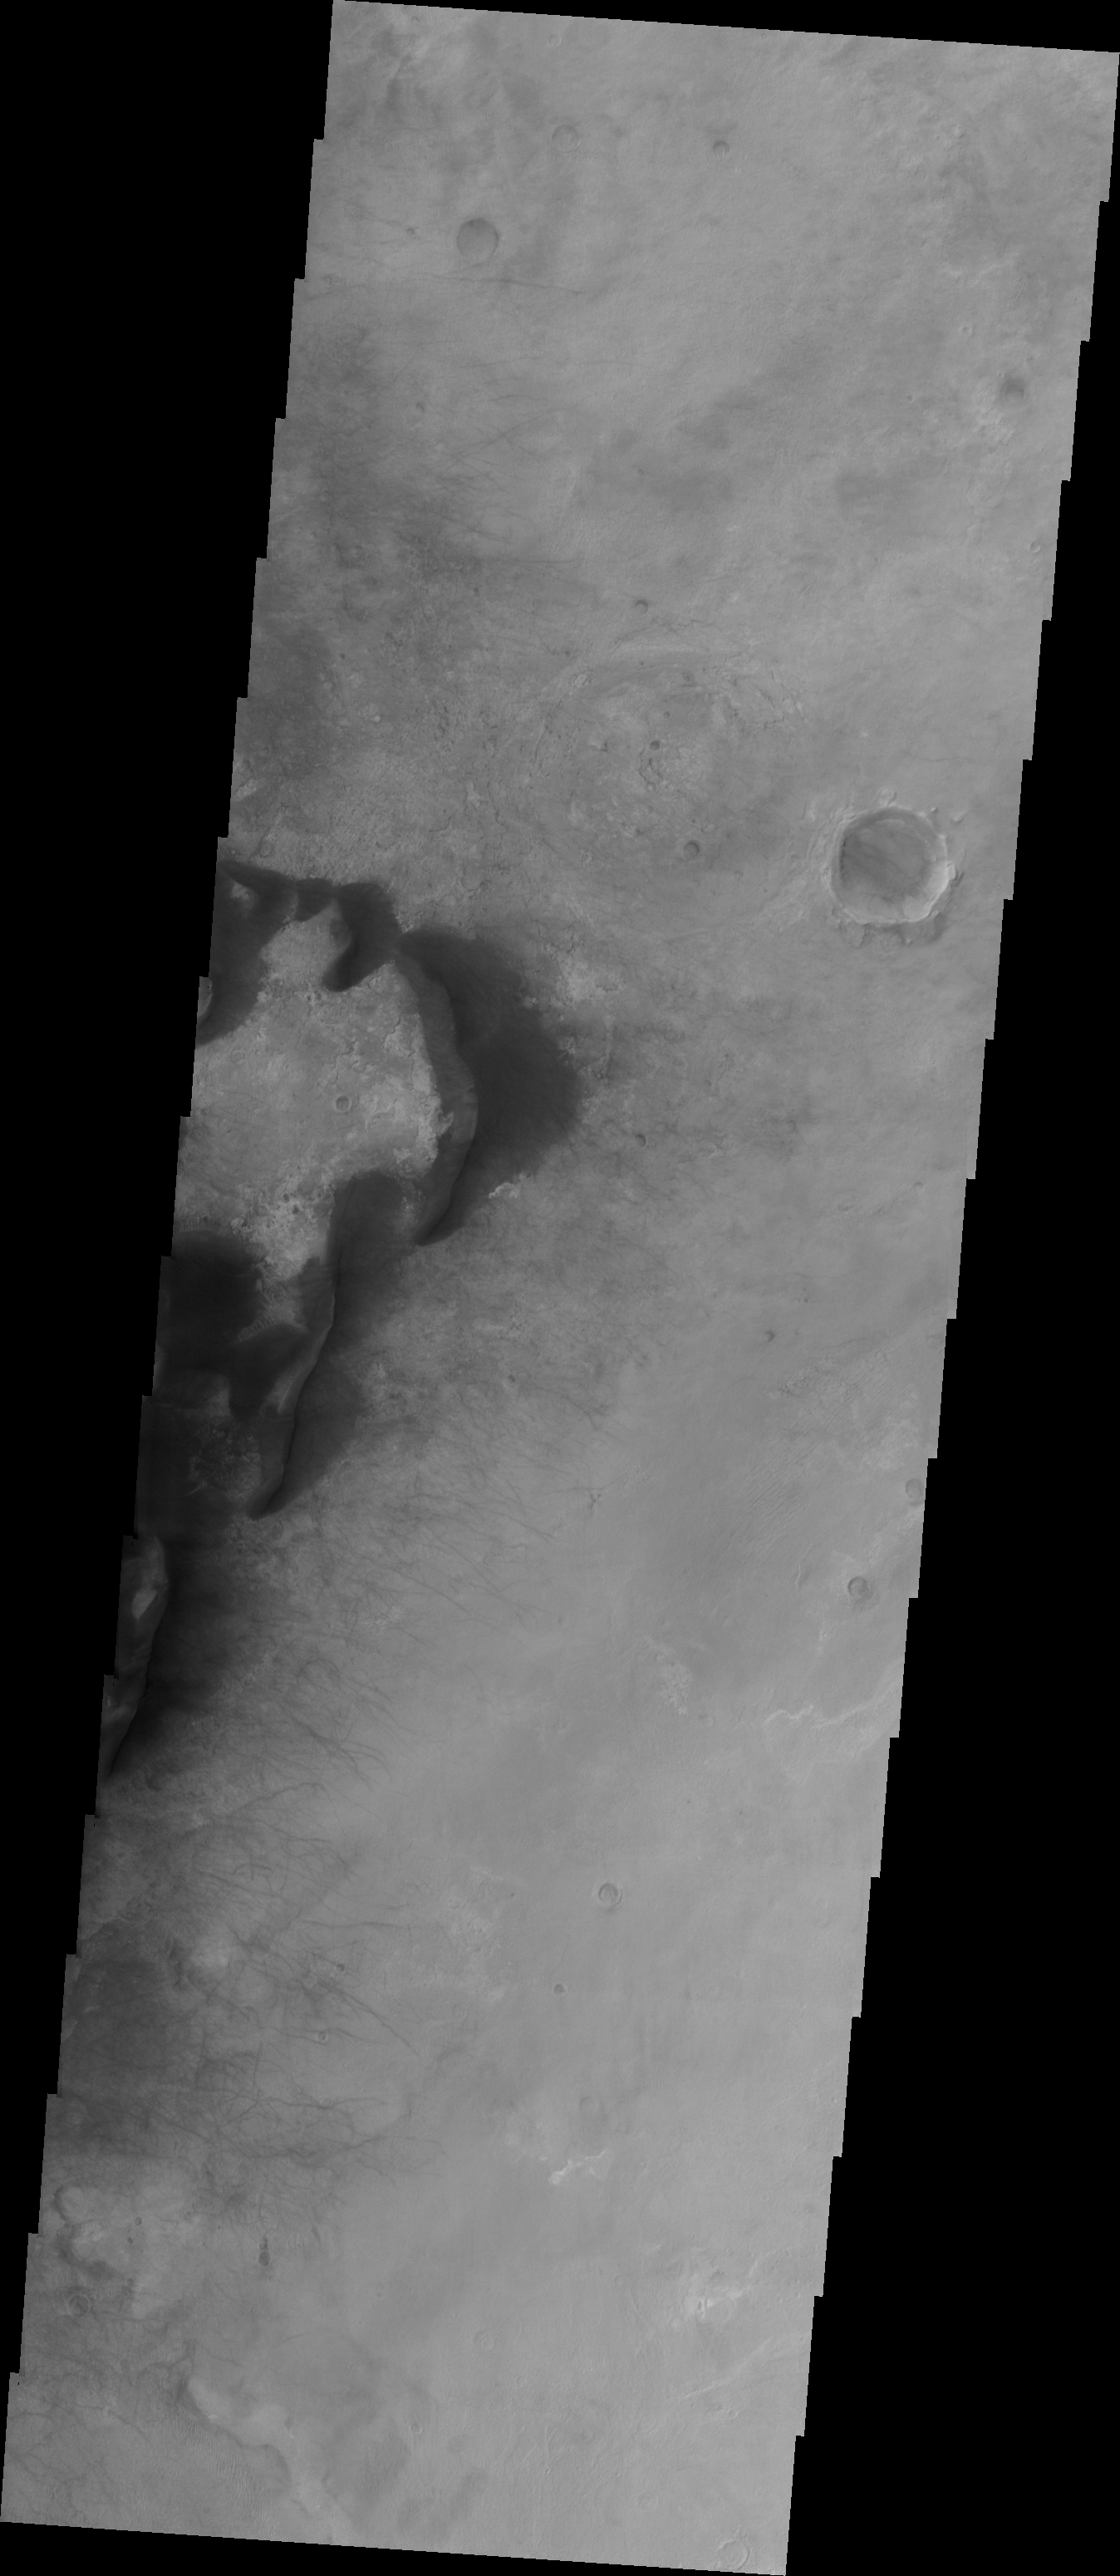

Investigating Mars: Kaiser Crater Dunes

Kaiser Crater is located in the southern hemisphere in the Noachis region west of Hellas Planitia. Kaiser Crater is just one of several large craters with extensive dune fields on the crater floor. Other nearby dune filled craters are Proctor, Russell, and Rabe. Kaiser Crater is 207 km (129 miles) in diameter. The dunes are located in the southeastern part of the crater floor. Most of the individual dunes in Kaiser Crater are barchan dunes. Barchan dunes are crescent shaped with the points of the crescent pointing downwind. The sand is blown up the low angle side of the dune and then tumbles down the steep slip face. This dune type forms on hard surfaces where there is limited amounts of sand. Barchan dunes can merge together over time with increased sand in the local area.

The Odyssey spacecraft has spent over 15 years in orbit around Mars, circling the planet more than 69000 times. It holds the record for longest working spacecraft at Mars. THEMIS, the IR/VIS camera system, has collected data for the entire mission and provides images covering all seasons and lighting conditions. Over the years many features of interest have received repeated imaging, building up a suite of images covering the entire feature. From the deepest chasma to the tallest volcano, individual dunes inside craters and dune fields that encircle the north pole, channels carved by water and lava, and a variety of other feature, THEMIS has imaged them all. For the next several months the image of the day will focus on the Tharsis volcanoes, the various chasmata of Valles Marineris, and the major dunes fields. We hope you enjoy these images!

Credit: NASA/JPL-Caltech/ASU